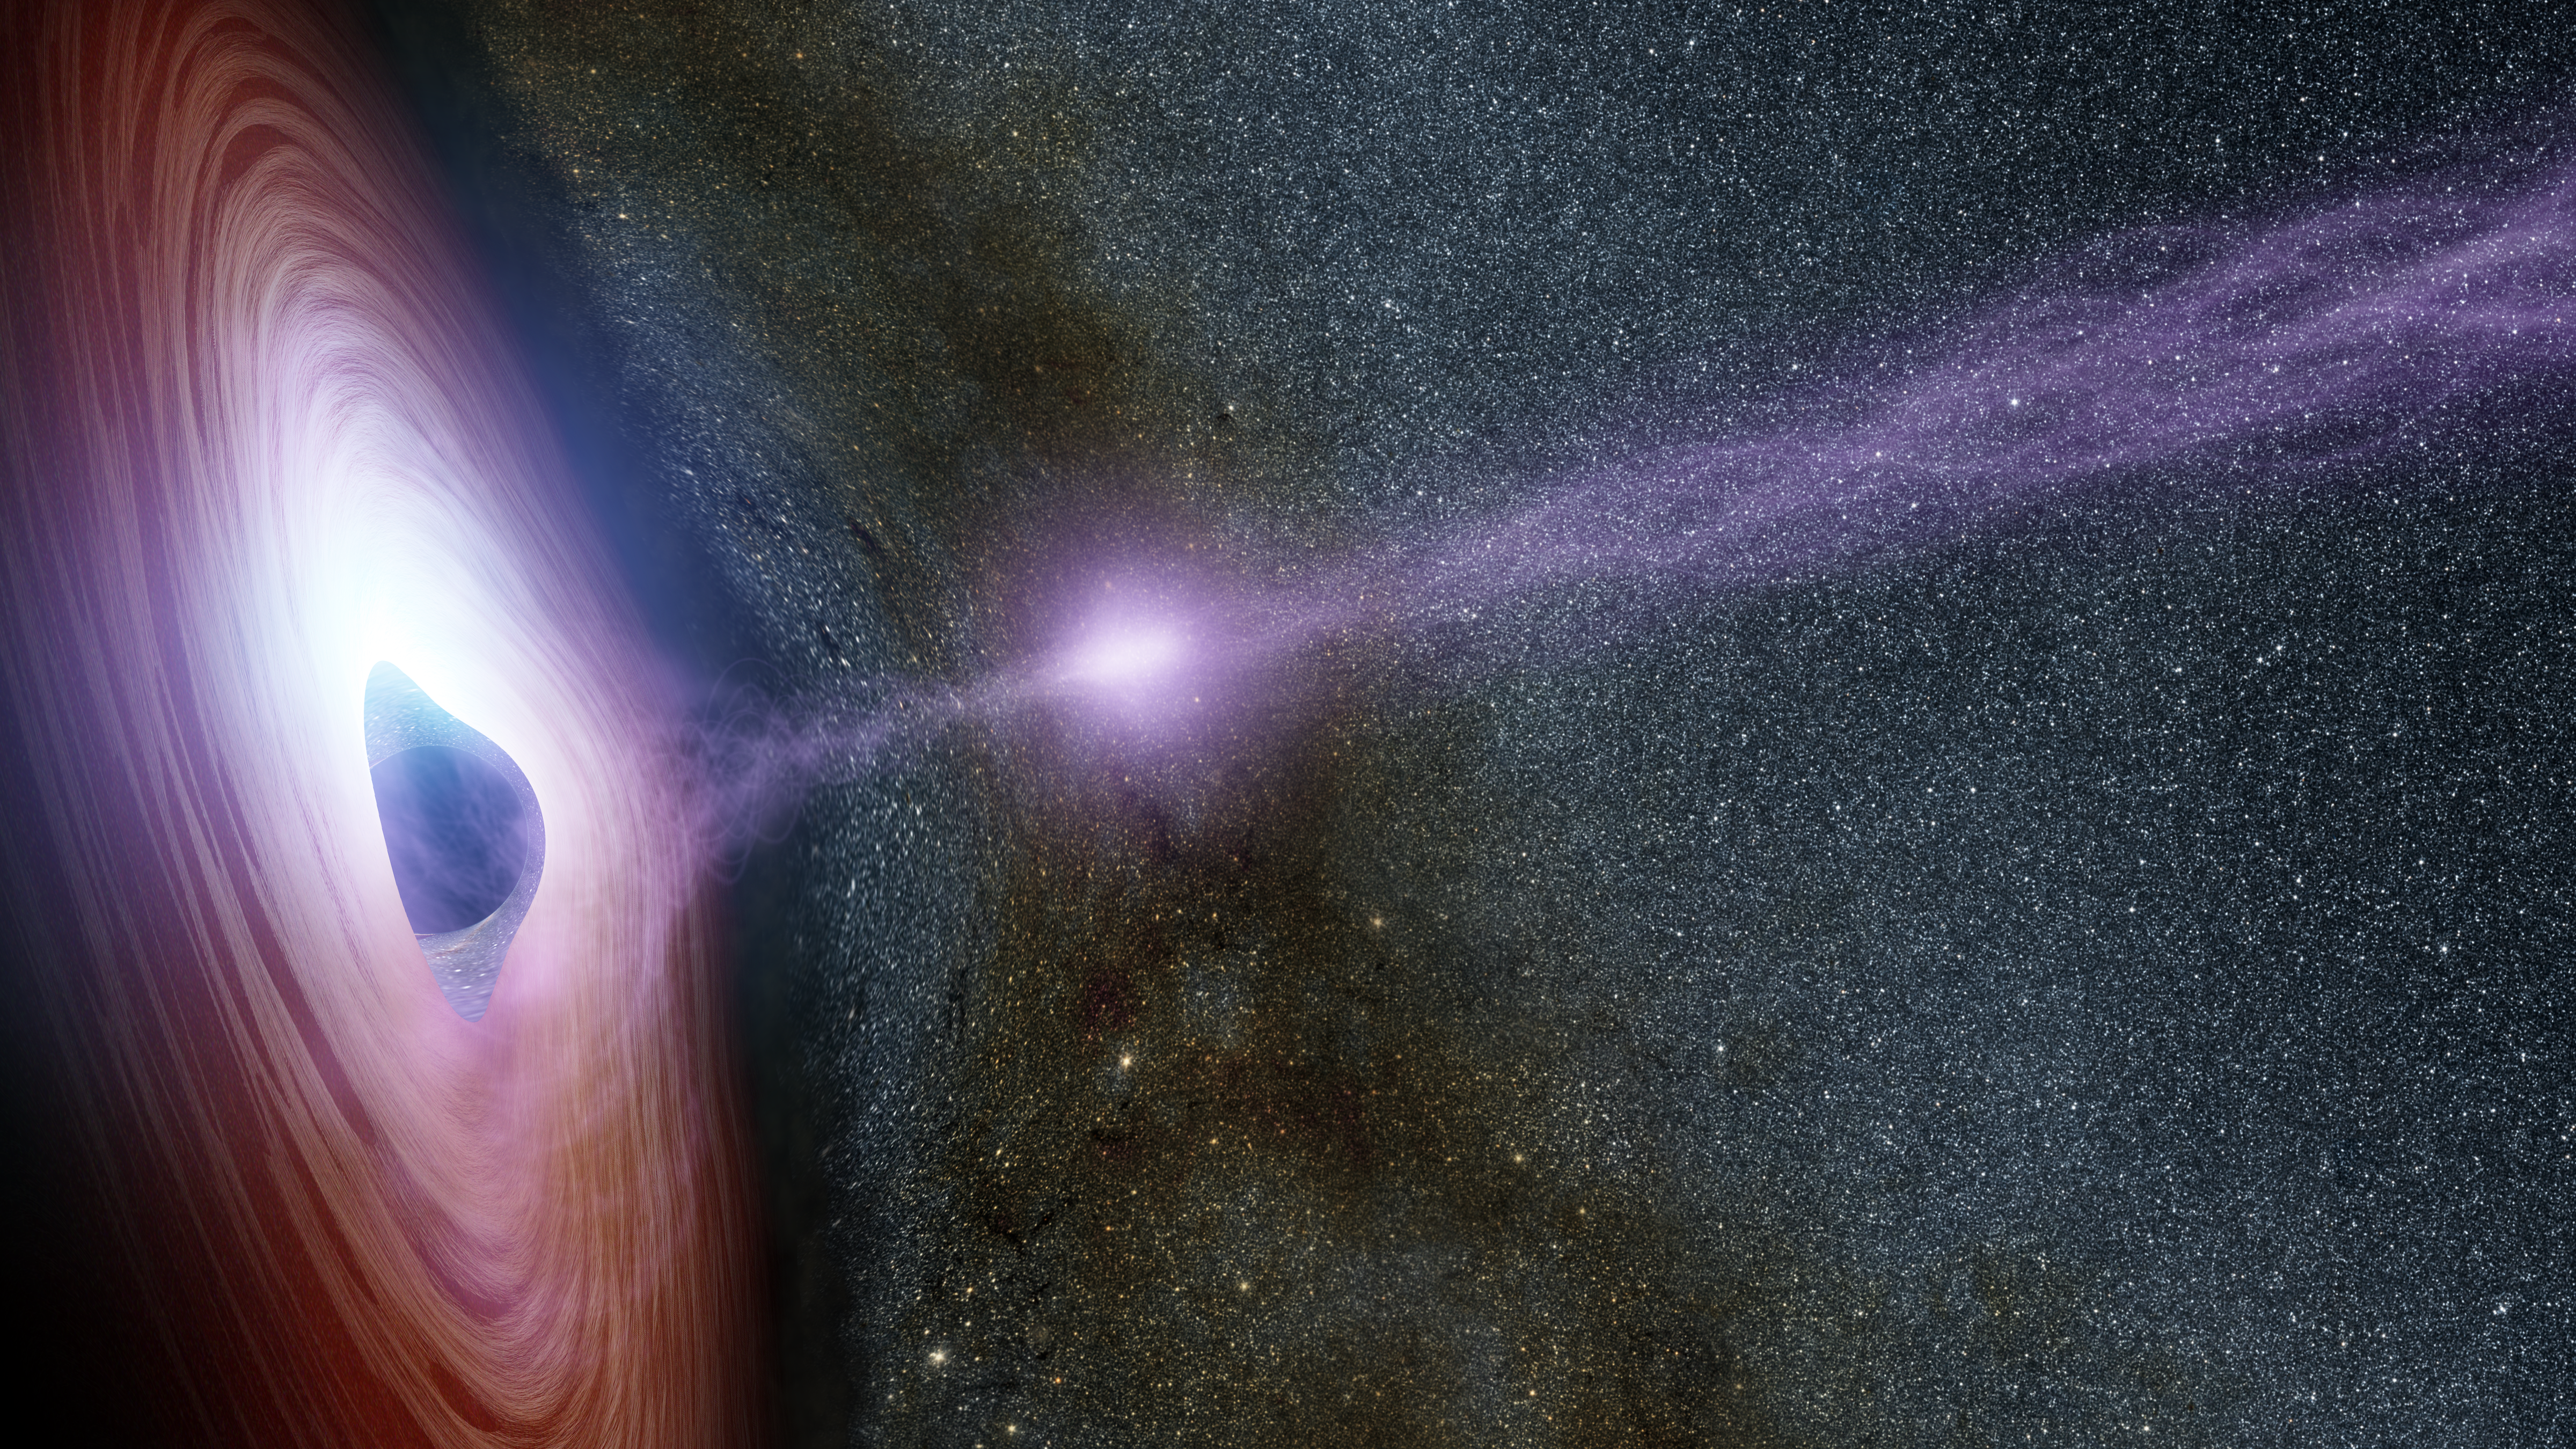

Shifting Coronas Around Black Holes (Artist Concept)

Figure 1

Download the full resolution TIFF file

A supermassive black hole is depicted in this artist’s concept, surrounded by a swirling disk of material falling onto it. The purplish ball of light above the black hole, a feature called the corona, contains highly energetic particles that generate X-ray light. If you could view the corona with your eyes, it would appear nearly invisible since we can’t see its X-ray light.

Figure 1 shows how a shifting corona can create a flare of X-rays around a black hole. The corona gathers inward (left), becoming brighter, before shooting away from the black hole (middle and right). Astronomers don’t know why the coronas shift, but they have learned that this process leads to a brightening of X-ray light that can be observed by telescopes.

Normally, before a black hole’s corona shifts, there is already an effect at work called relativistic boosting. As X-ray light from the corona reflects off the black hole’s surrounding disk of material — which is traveling near half the speed of light — the X-ray light becomes brightened, as seen on the left side of the illustration. This boosting occurs on the side of the disk where the material is traveling toward us. The opposite effect, a dimming of the X-ray light, occurs on the other side of the disk moving away from us.

Another form of relativistic boosting happens when the corona shoots away from the black hole, and later collapses. Its X-ray light is also brightened as the corona travels toward us at very fast speeds, leading to X-ray flares.

In 2014, NASA’s Nuclear Spectroscopic Telescope Array, or NuSTAR, and Swift space telescopes witnessed an X-flare from the supermassive black hole in a distant galaxy called Markarian 335. The observations allowed astronomers to link a shifting corona to an X-ray flare for the first time.

NuSTAR is a Small Explorer mission led by the California Institute of Technology in Pasadena and managed by NASA’s Jet Propulsion Laboratory, also in Pasadena, for NASA’s Science Mission Directorate in Washington. The spacecraft was built by Orbital Sciences Corporation, Dulles, Virginia. Its instrument was built by a consortium including Caltech; JPL; the University of California, Berkeley; Columbia University, New York; NASA’s Goddard Space Flight Center, Greenbelt, Maryland; the Danish Technical University in Denmark; Lawrence Livermore National Laboratory, Livermore, California; ATK Aerospace Systems, Goleta, California, and with support from the Italian Space Agency (ASI) Science Data Center.

NuSTAR’s mission operations center is at UC Berkeley, with the ASI providing its equatorial ground station located at Malindi, Kenya. The mission’s outreach program is based at Sonoma State University, Rohnert Park, California. NASA’s Explorer Program is managed by Goddard. JPL is managed by Caltech for NASA.

Credit: NASA/JPL-Caltech